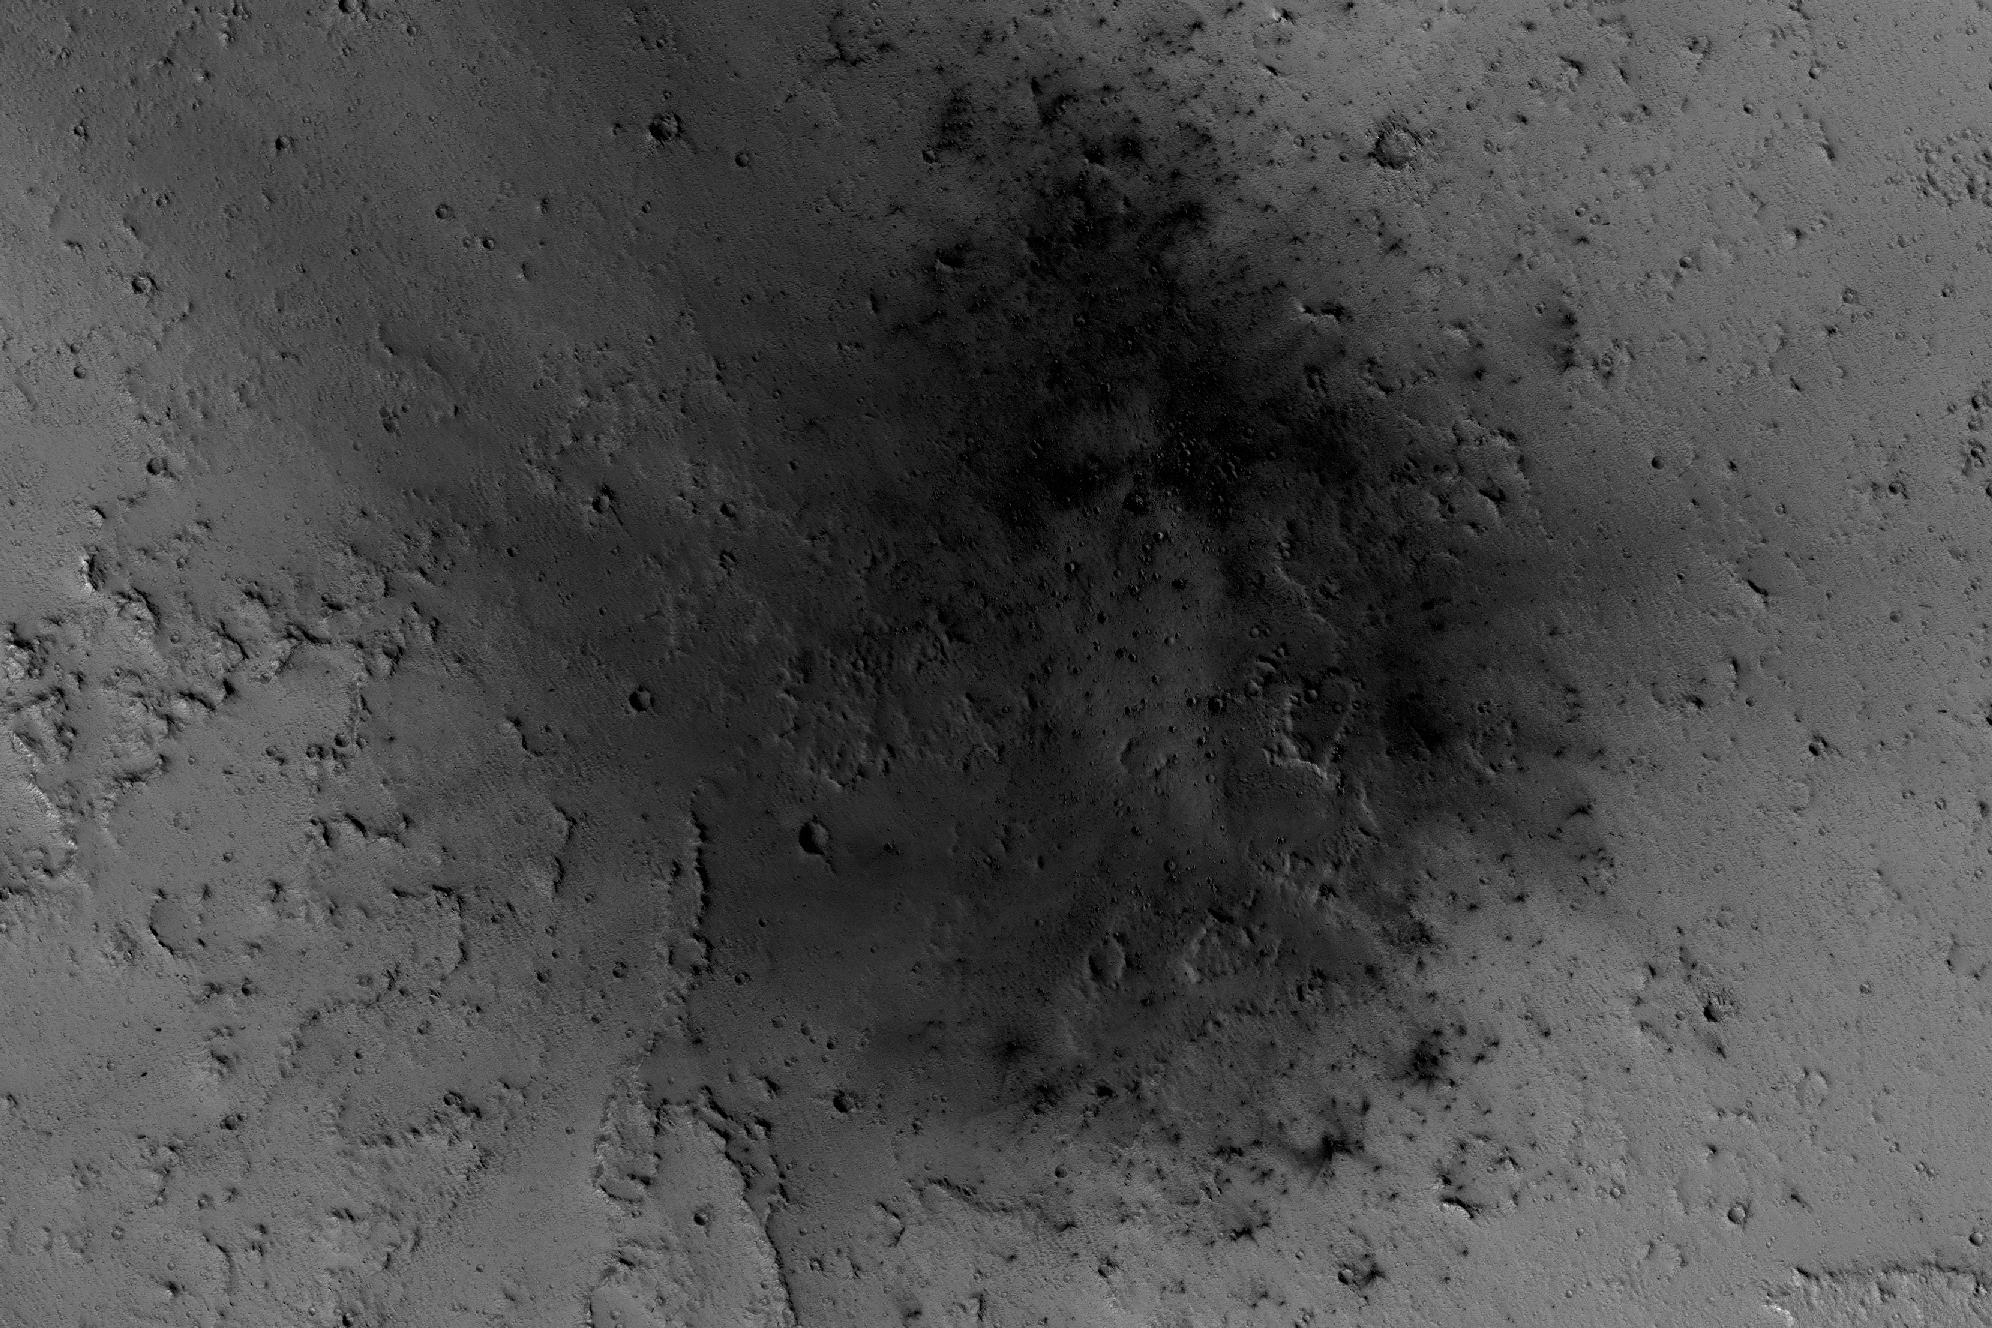

Mars Reconnaissance Orbiter Observes Changes

NASA’s Mars Reconnaissance Orbiter has been observing Mars in sharp detail for more than a decade, enabling it to document many types of changes, such as the way winds alter the appearance of this recent impact site.

The High Resolution Imaging Science Experiment (HiRISE) camera on the orbiter took the four images used in this animated sequence, showing the same site over the time period from March 31, 2007, to April 2, 2012. The earliest of the four observations is the one in which the impact blast zone looks darkest.

The space-rock impact that created this blast zone occurred sometime between September 2005 and February 2006, as bracketed by observations made with the Mars Orbiter Camera on NASA’s Mars Global Surveyor spacecraft. The location is between two large volcanos, named Ascraeus Mons and Pavonis Mons, in a dusty area of the Tharsis region of Mars. During the period from 2007 to 2012, winds blowing through the pass between the volcanoes darkened some regions and brightened others, probably by removing and depositing dust.

The view covers an area about 1.0 mile (1.6 kilometers) across, at 7 degrees north latitude, 248 degrees east longitude. North is toward the top.

The images in this four-frame animation are products from HiRISE observations PSP_003172_1870, ESP_007431_1870 (on Feb. 26, 2008), ESP_016160_1870 (on Jan. 6, 2010) and ESP_026643_1870.

The University of Arizona, Tucson, operates HiRISE, which was built by Ball Aerospace & Technologies Corp., Boulder, Colorado. NASA’s Jet Propulsion Laboratory, a division of Caltech in Pasadena, California, manages the Mars Reconnaissance Orbiter Project for NASA’s Science Mission Directorate, Washington. Lockheed Martin Space Systems, Denver, built the orbiter and collaborates with JPL to operate it.

Credit: NASA/JPL-Caltech/Univ. of Arizona